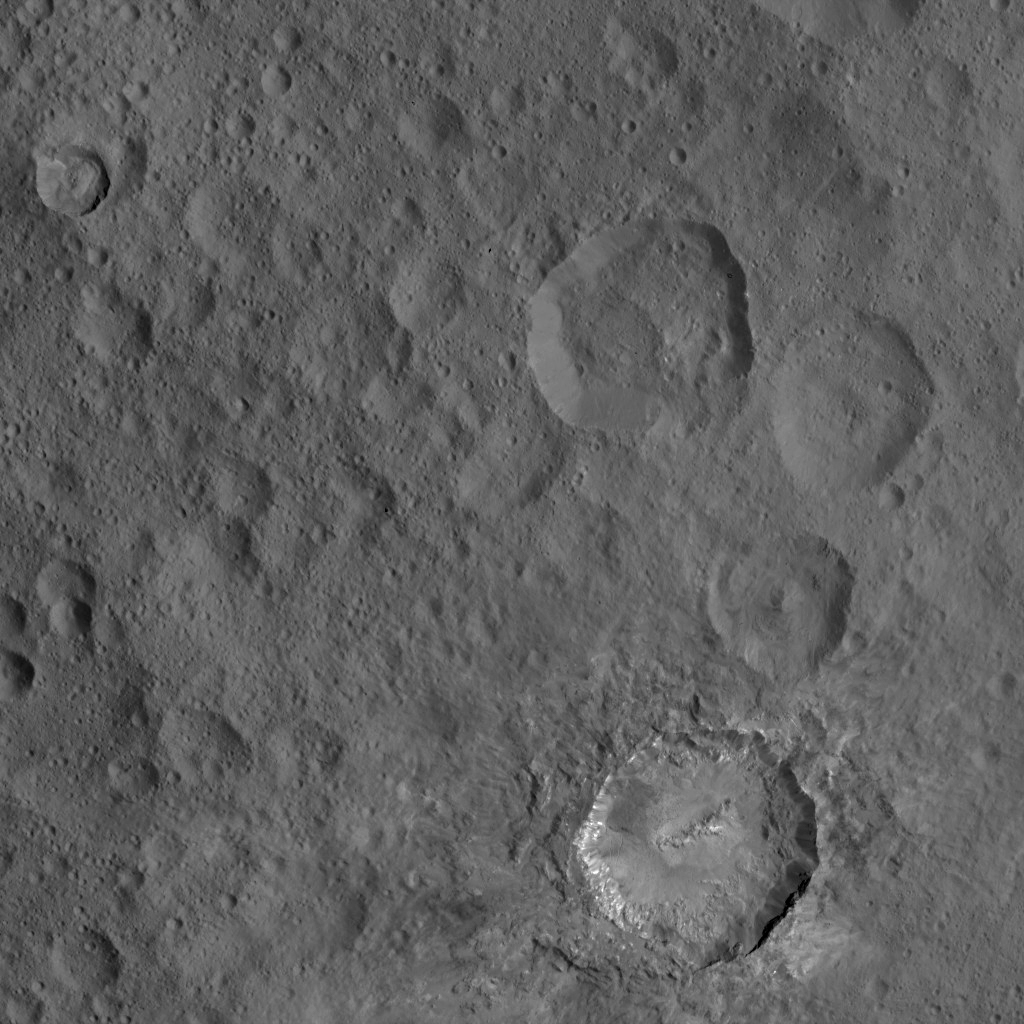

Dawn HAMO Image 83

This view from NASA’s Dawn spacecraft includes Haulani, a relatively fresh crater 19 miles (31 kilometers) in diameter. The interior of Haulani shows landslides from its crater rim, along with smooth material and a central ridge on its crater floor.

The image was taken from a spacecraft altitude of 918 miles (1,478 kilometers) during Dawn’s High Altitude Mapping Orbit (HAMO) phase on Oct. 6, 2015. Image resolution is 394 feet (120 meters) per pixel.

Dawn’s mission is managed by JPL for NASA’s Science Mission Directorate in Washington. Dawn is a project of the directorate’s Discovery Program, managed by NASA’s Marshall Space Flight Center in Huntsville, Alabama. UCLA is responsible for overall Dawn mission science. Orbital ATK, Inc., in Dulles, Virginia, designed and built the spacecraft. The German Aerospace Center, the Max Planck Institute for Solar System Research, the Italian Space Agency and the Italian National Astrophysical Institute are international partners on the mission team.

Credit: NASA/JPL-Caltech/UCLA/MPS/DLR/IDA